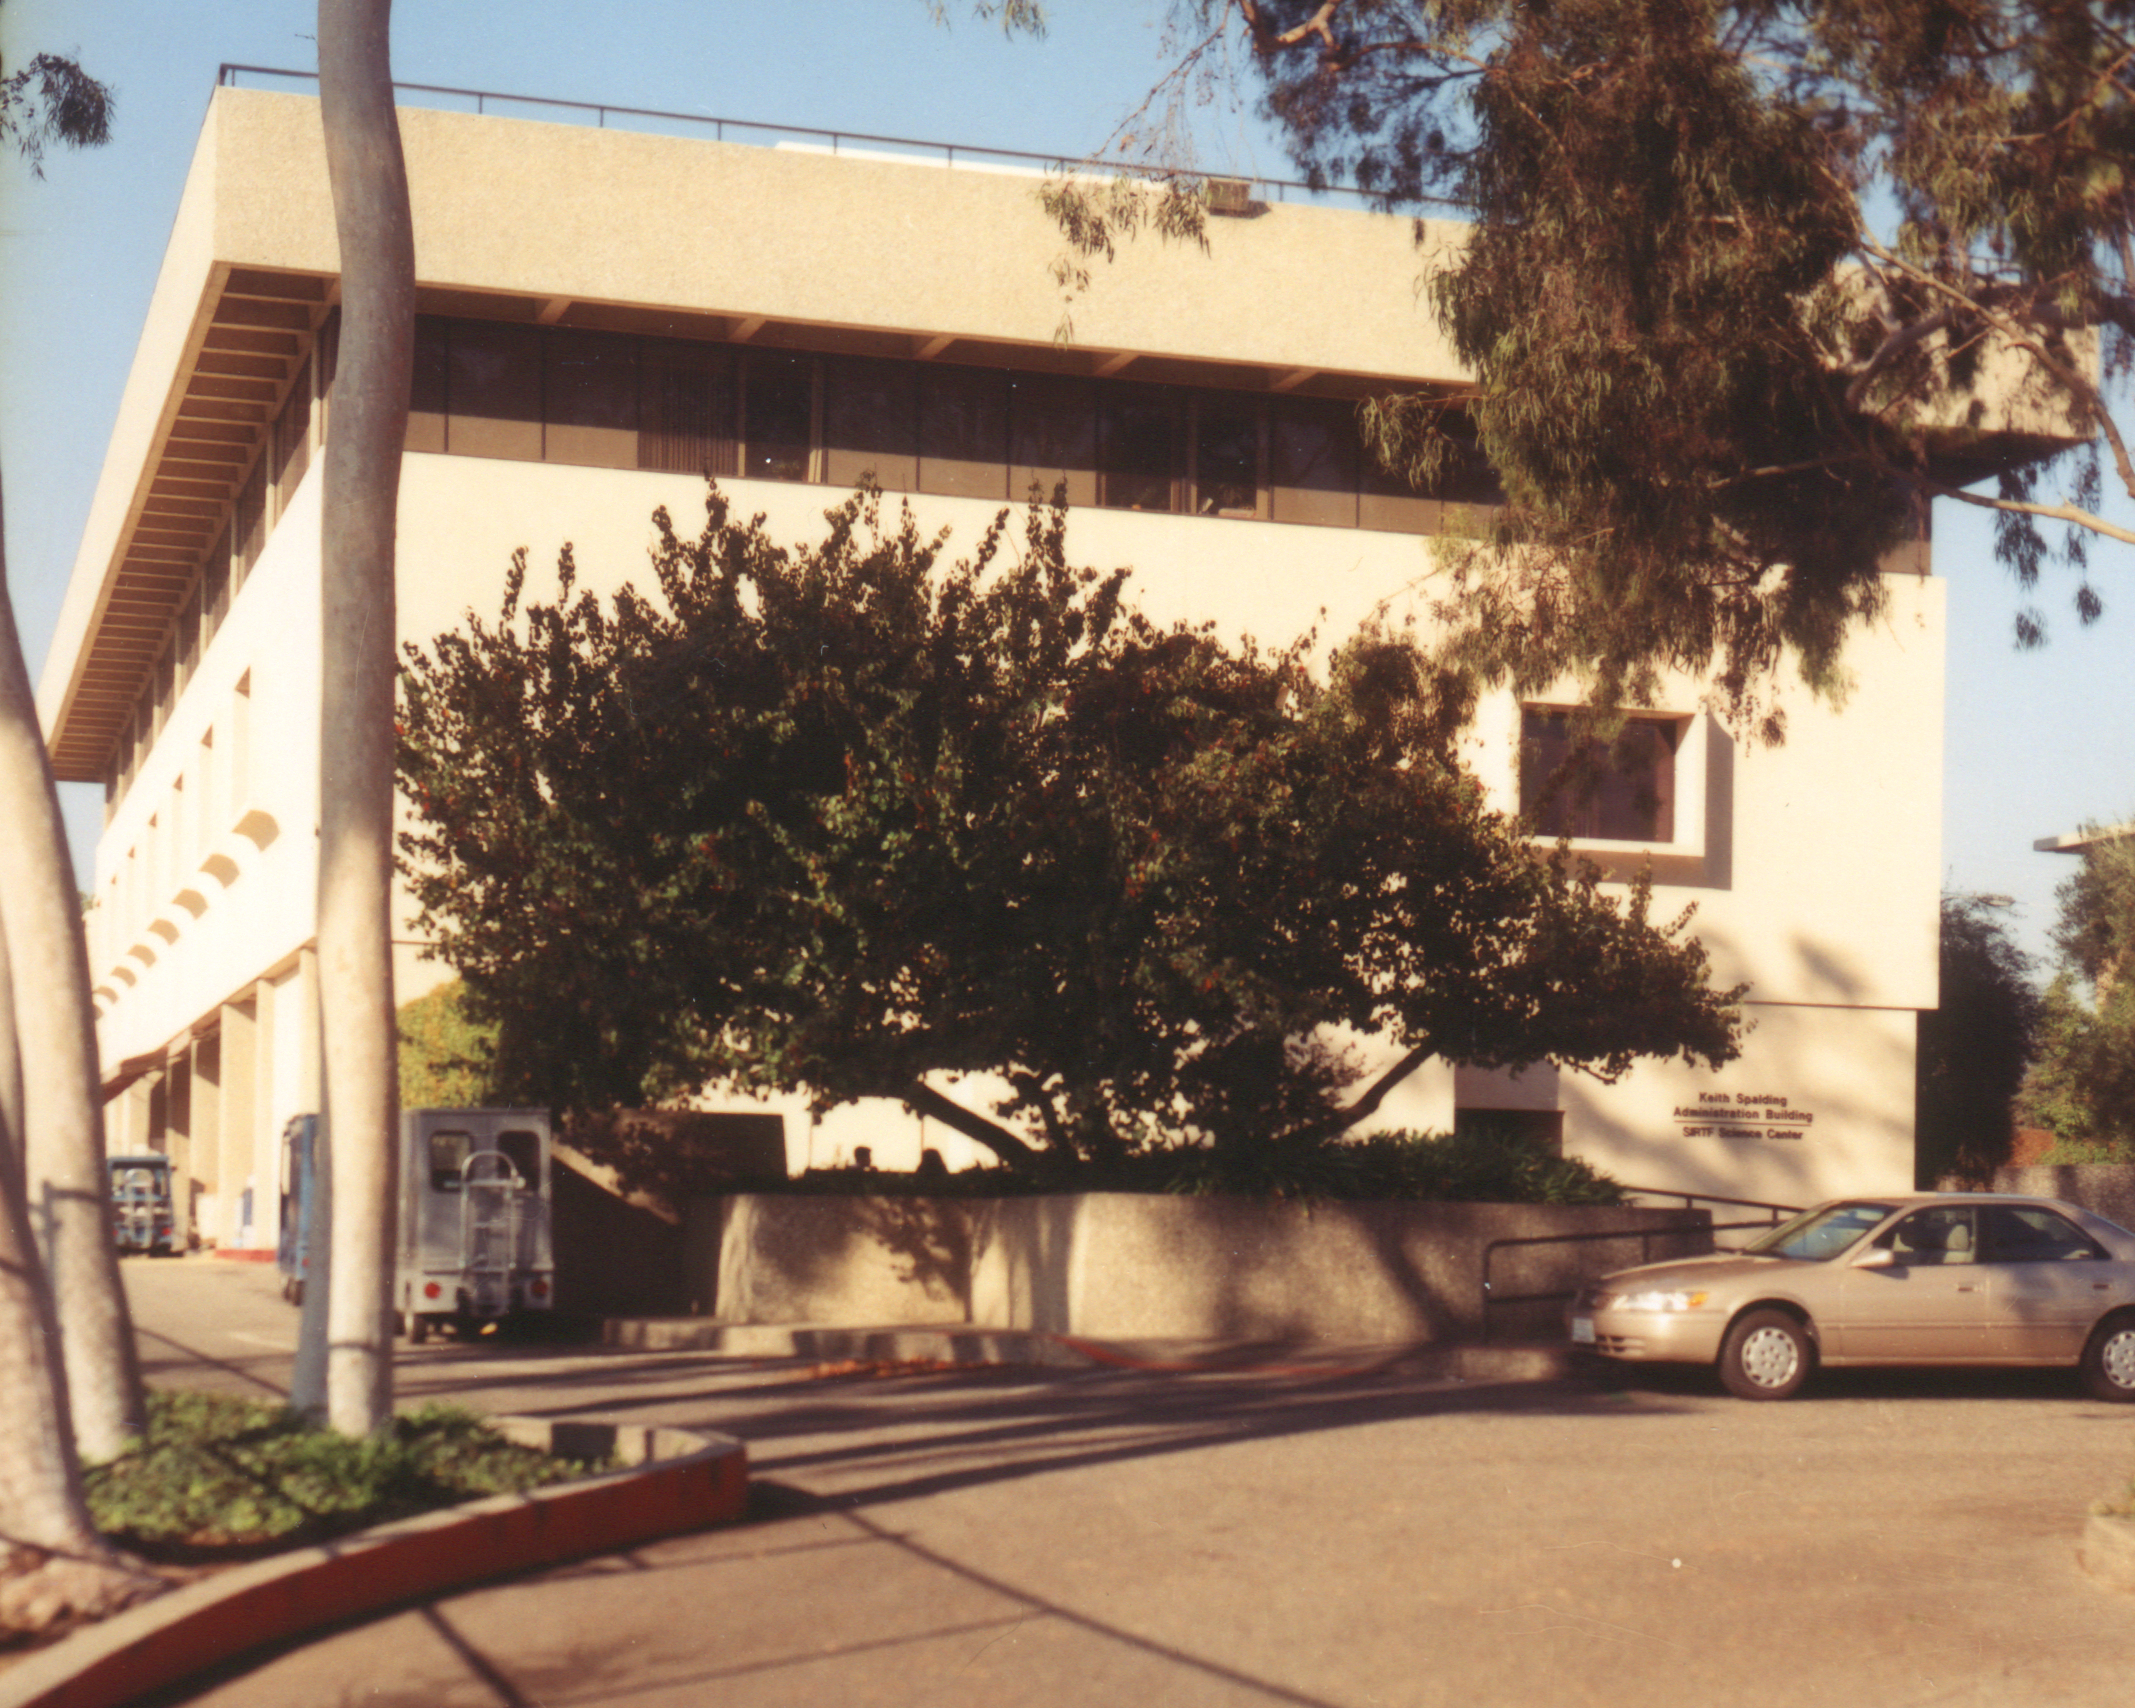

Spitzer Science Center

Credit: NASA/JPL-Caltech/J. Keller (SSC)